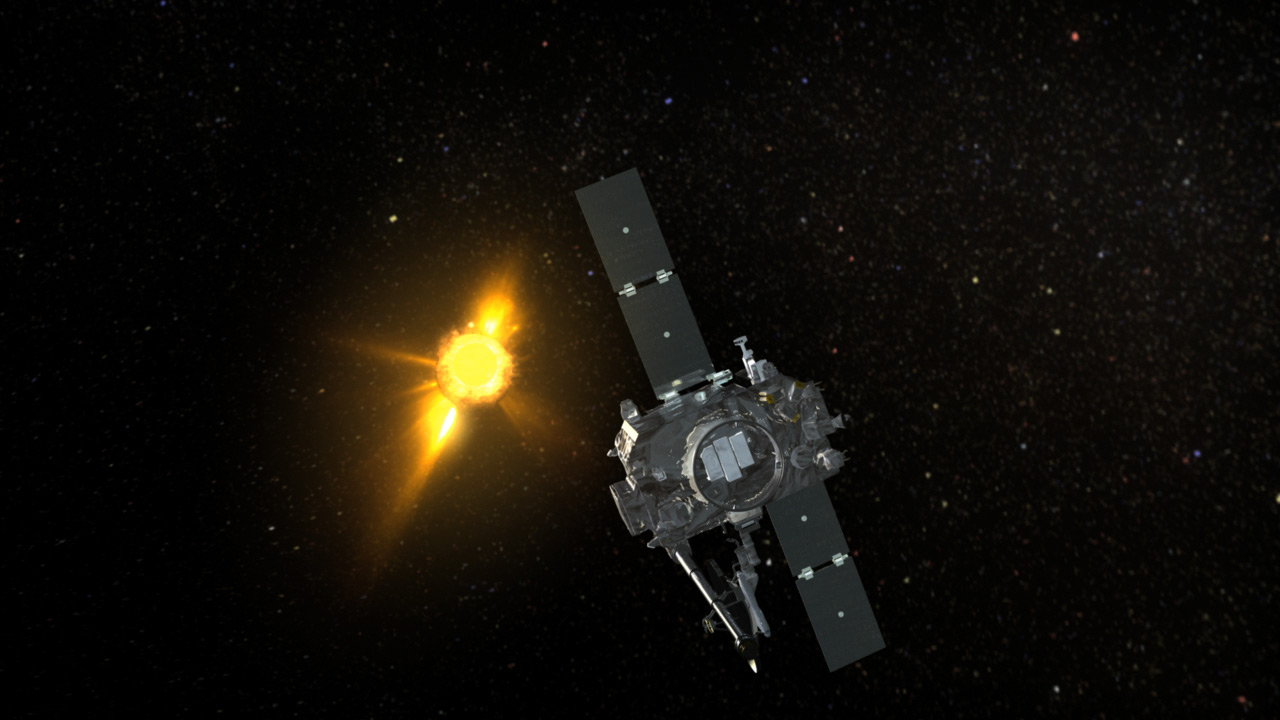

NASA’s STEREO-A Spacecraft Observing a very Active Sun (Artist’s Concept)

Conceptual animation depicting NASA’s STEREO-A spacecraft observing a very active Sun.

Credit: NASA/GSFC